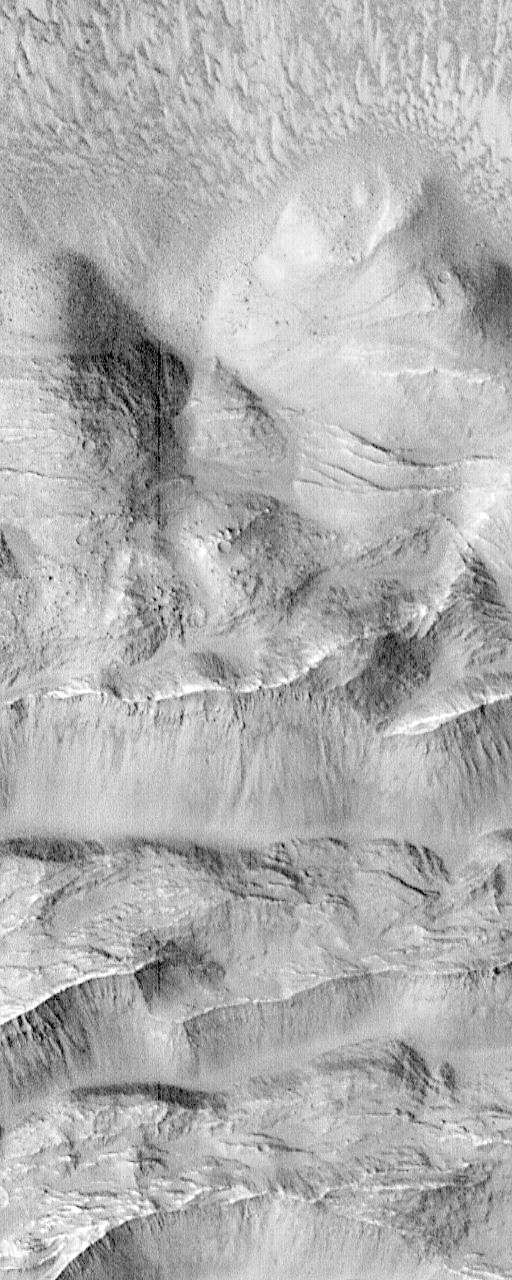

Complex Floor Deposits Within Western Ganges Chasma, Valles Marineris – High Resolution Image

This image shows the area near the canyon wall, where large blocks of the upland surface have slumped down into the canyon. Close inspection of this image shows numerous small dark dots that are in fact individual rocks on the surface of Mars. These rocks vary from the size of a small automobile to the size of a house, have fallen down steep slopes.

Launched on November 7, 1996, Mars Global Surveyor entered Mars orbit on Thursday, September 11, 1997. The original mission plan called for using friction with the planet’s atmosphere to reduce the orbital energy, leading to a two-year mapping mission from close, circular orbit (beginning in March 1998). Owing to difficulties with one of the two solar panels, aerobraking was suspended in mid-October and resumed in November 8. Many of the original objectives of the mission, and in particular those of the camera, are likely to be accomplished as the mission progresses.

Malin Space Science Systems and the California Institute of Technology built the MOC using spare hardware from the Mars Observer mission. MSSS operates the camera from its facilities in San Diego, CA. The Jet Propulsion Laboratory’s Mars Surveyor Operations Project operates the Mars Global Surveyor spacecraft with its industrial partner, Lockheed Martin Astronautics, from facilities in Pasadena, CA and Denver, CO.

Credit: NASA/JPL/Malin Space Science Systems